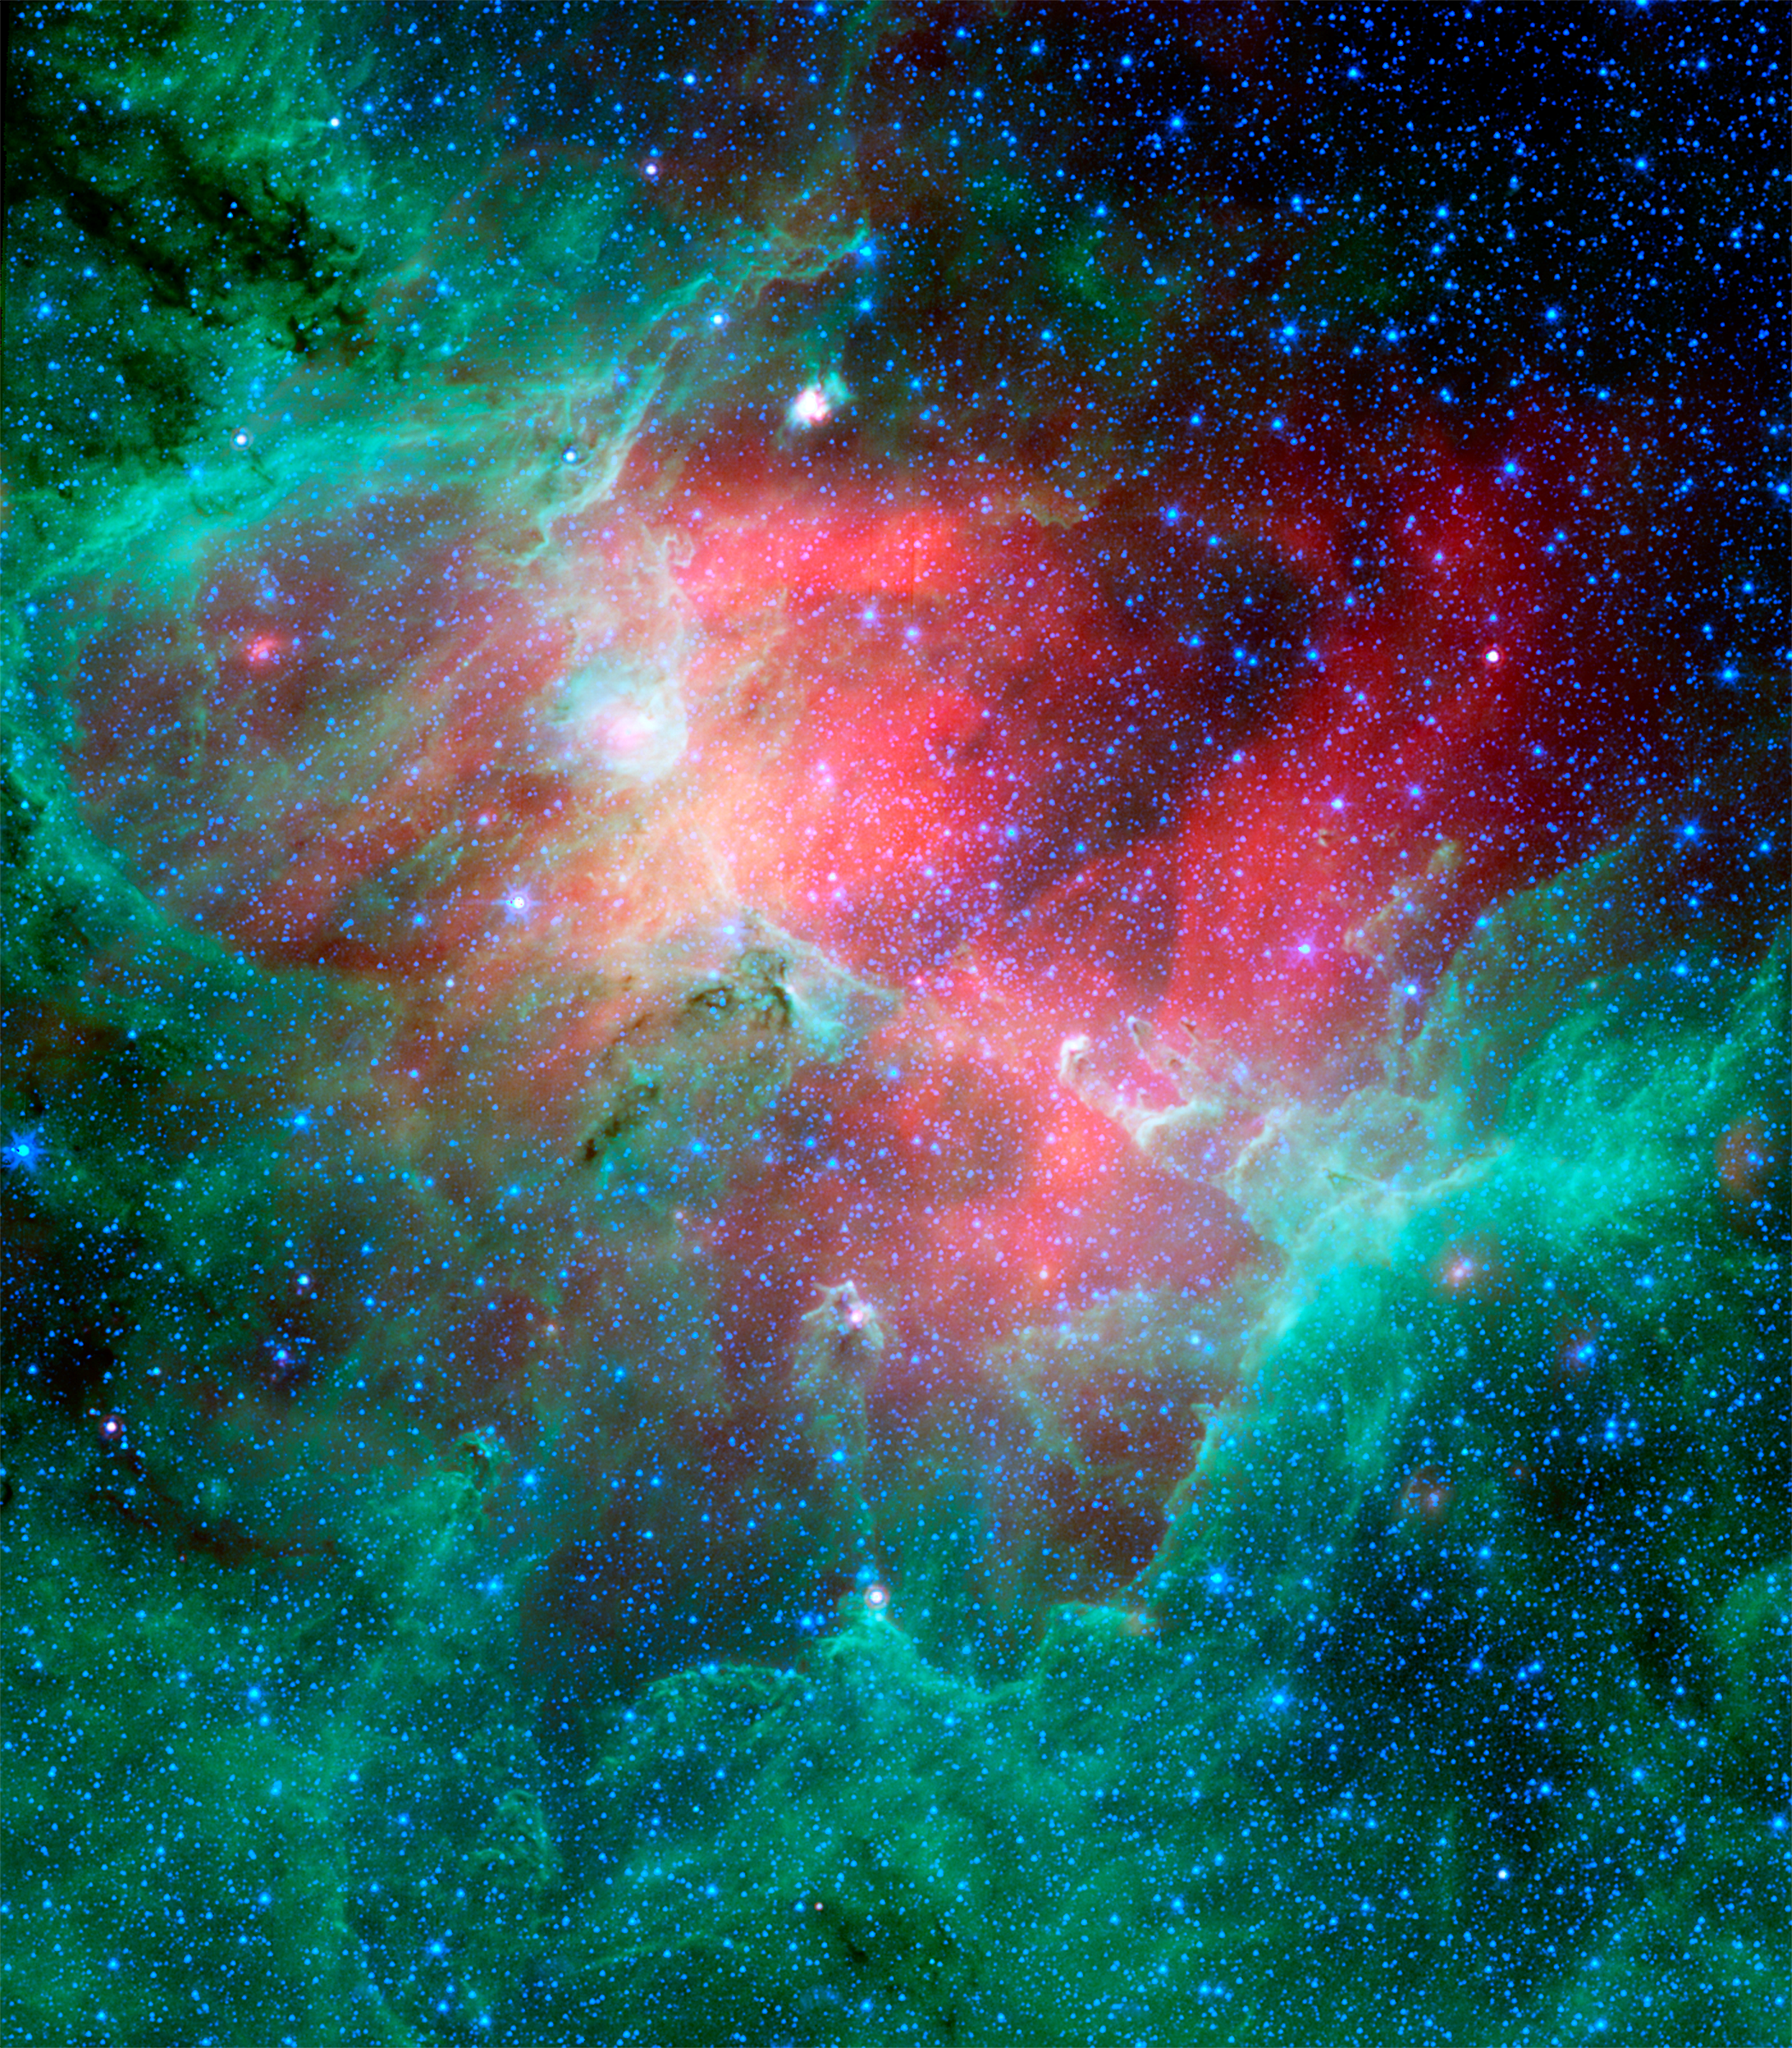

Cosmic Epic Unfolds in Infrared: The Eagle Nebula

This majestic view taken by NASA's Spitzer Space Telescope tells an untold story of life and death in the Eagle nebula, an industrious star-making factory located 7,000 light-years away in the Serpens constellation. The image shows the region's entire network of turbulent clouds and newborn stars in infrared light.

The color green denotes cooler towers and fields of dust, including the three famous space pillars, dubbed the "Pillars of Creation," which were photographed by NASA's Hubble Space Telescope in 1995.

But it is the color red that speaks of the drama taking place in this region. Red represents hotter dust thought to have been warmed by the explosion of a massive star about 8,000 to 9,000 years ago. Since light from the Eagle nebula takes 7,000 years to reach us, this "supernova" explosion would have appeared as an oddly bright star in our skies about 1,000 to 2,000 years ago.

According to astronomers' estimations, the explosion's blast wave would have spread outward and toppled the three pillars about 6,000 years ago (which means we wouldn't witness the destruction for another 1,000 years or so). The blast wave would have crumbled the mighty towers, exposing newborn stars that were buried inside, and triggering the birth of new ones.

The pillars of the Eagle nebula were originally sculpted by radiation and wind from about 20 or so massive stars hidden from view in the upper left portion of the image. The radiation and wind blew dust away, carving out a hollow cavity (center) and leaving only the densest nuggets of dust and gas (tops of pillars) flanked by columns of lighter dust that lie in shadow (base of pillars). This sculpting process led to the creation of a second generation of stars inside the pillars.

If a star did blow up in this region, it is probably located among the other massive stars in the upper left portion of the image. Its blast wave might have already caused a third generation of stars to spring from the wreckage of the busted pillars.

This image is a composite of infrared light detected by Spitzer's infrared array camera and multiband imaging photometer. Blue is 4.5-micron light; green is 8-micron light; and red is 24-micron light.

Credit: NASA/JPL-Caltech/N. Flagey (IAS/SSC & A. Noriega-Crespo (SSC/Caltech)